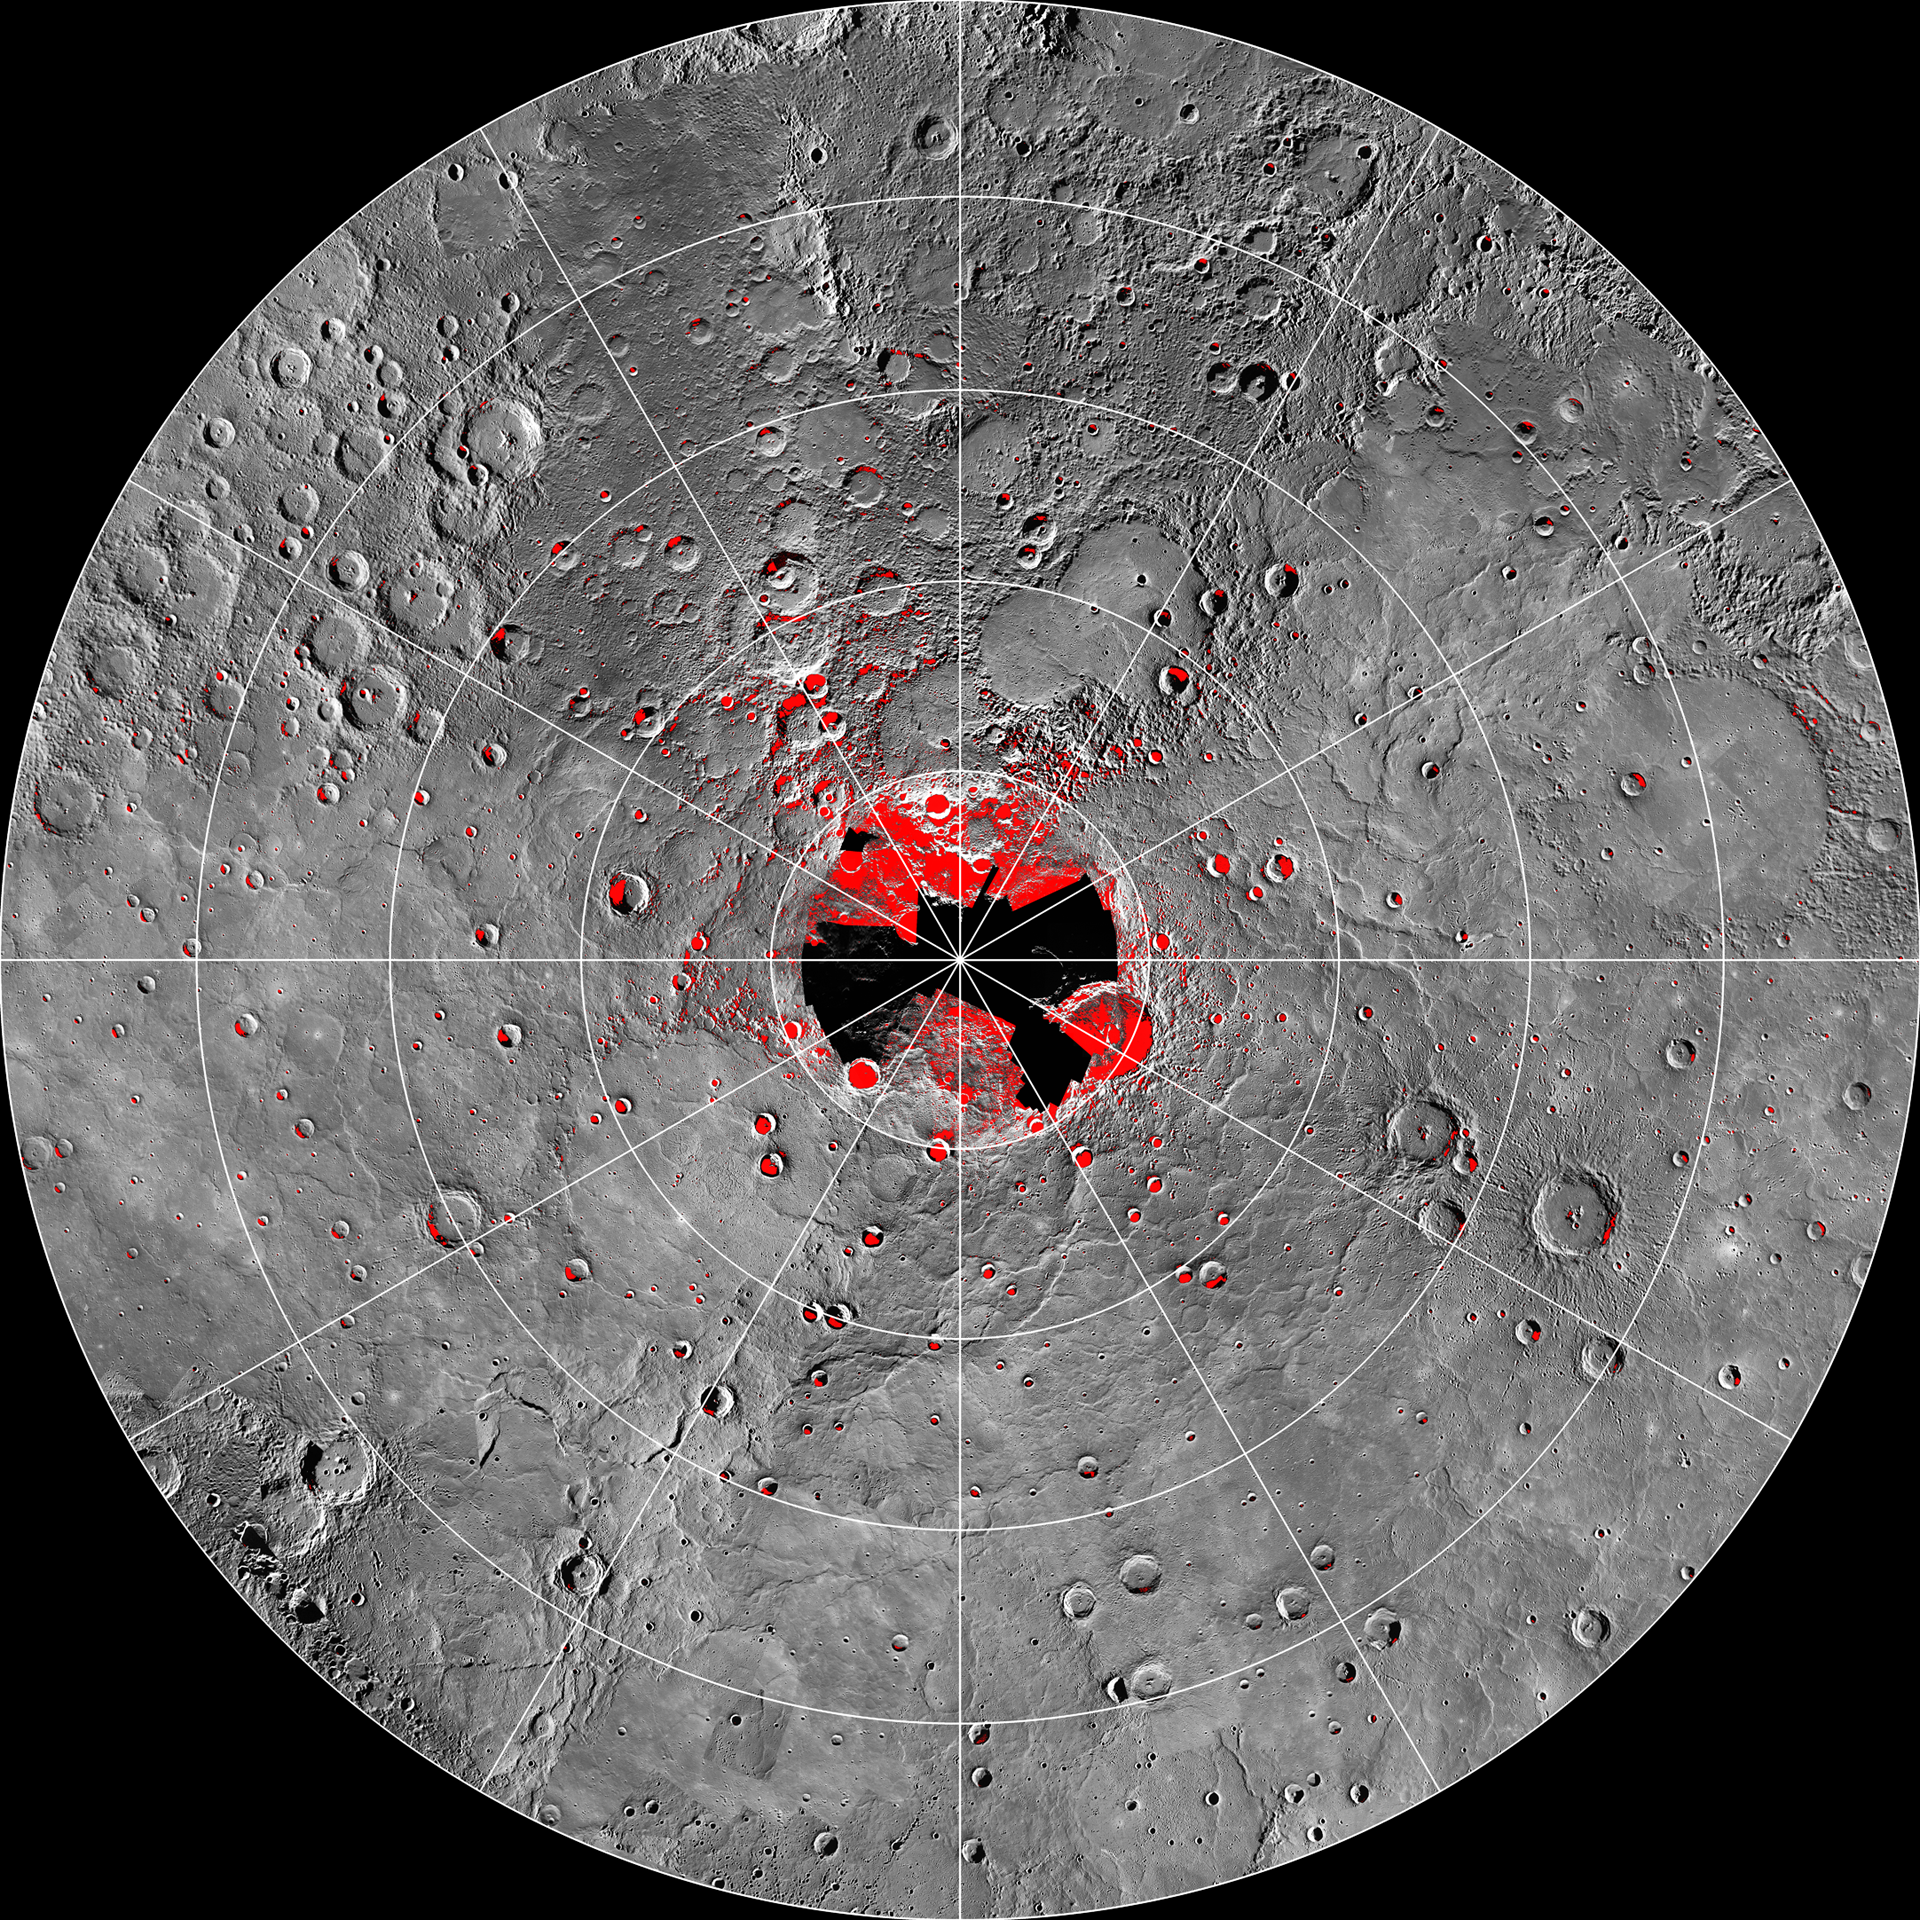

Shadows in the North

MESSENGER’s highly eccentric orbit passes high above Mercury’s south pole and low over Mercury’s north polar region. Consequently, unlike for the south, a single WAC image cannot view the entire north polar region. However, more than 6,000 WAC images have been acquired of Mercury’s north polar region, providing views under different illumination conditions over two Mercury solar days. These images allow areas to be mapped that are in shadow in all MDIS images to date. This mosaic shows a view of Mercury’s north polar region assembled from those images, with areas in shadow shown in red. A small fraction of Mercury’s surface near the north pole has yet to be imaged and is the focus of a new imaging campaign in MESSENGER’s newly inaugurated extended mission. Radar-bright features near Mercury’s north pole, that may be water ice, collocate with shadowed areas.

Instrument: Wide Angle Camera (WAC) of the Mercury Dual Imaging System (MDIS)
Scale: On Mercury, 5° of latitude is approximately 213 km
Map Information: Polar stereographic projection with every 5° of latitude and 30° of longitude indicated and with 0° longitude at the bottom

The MESSENGER spacecraft is the first ever to orbit the planet Mercury, and the spacecraft’s seven scientific instruments and radio science investigation are unraveling the history and evolution of the Solar System’s innermost planet. Visit the Why Mercury? section of this website to learn more about the key science questions that the MESSENGER mission is addressing. During the one-year primary mission, MDIS acquired 88,746 images and extensive other data sets. MESSENGER is now in a year-long extended mission, during which plans call for the acquisition of more than 80,000 additional images to support MESSENGER’s science goals.

These images are from MESSENGER, a NASA Discovery mission to conduct the first orbital study of the innermost planet, Mercury. For information regarding the use of images, see the MESSENGER image use policy.

Credit: NASA/Johns Hopkins University Applied Physics Laboratory/Carnegie Institution of Washington